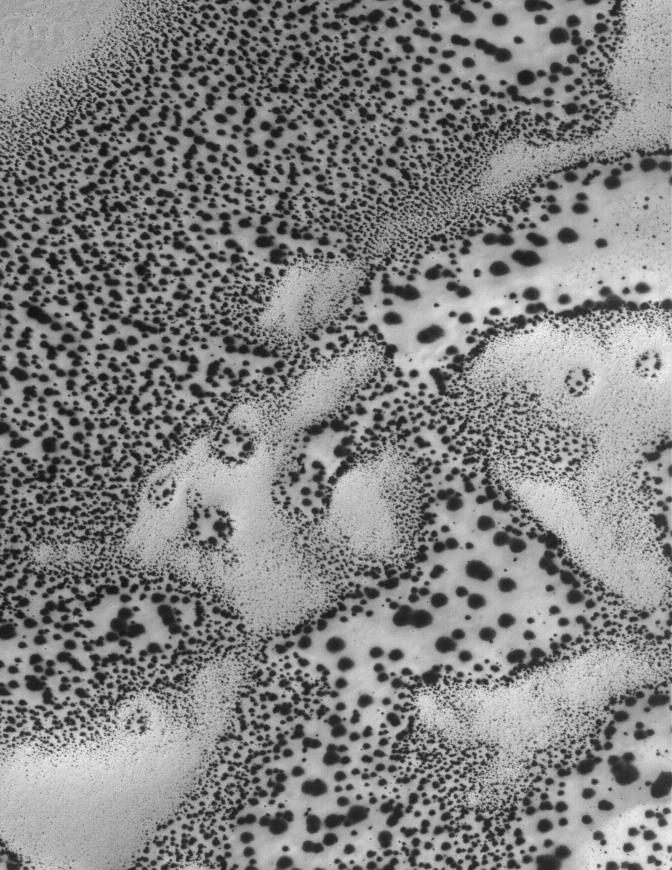

Defrosting Sand

19 June 2005
This Mars Global Surveyor (MGS) Mars Orbiter Camera (MOC) image shows dark spots formed in carbon dioxide frost that covers the surfaces of patches of sand in the south polar region. As spring arrived this year in the martian southern hemisphere, so began the annual defrosting process. The fact that sand dunes begin to defrost earlier than other surfaces, and that the defrosting process involves the formation of spots like these, has been known since the earliest days of the MGS mission.

Location near: 66.8°S, 15.7°W
Image width: ~3 km (~1.9 mi)
Illumination from: upper left
Season: Southern Spring

Credit: NASA/JPL/Malin Space Science Systems